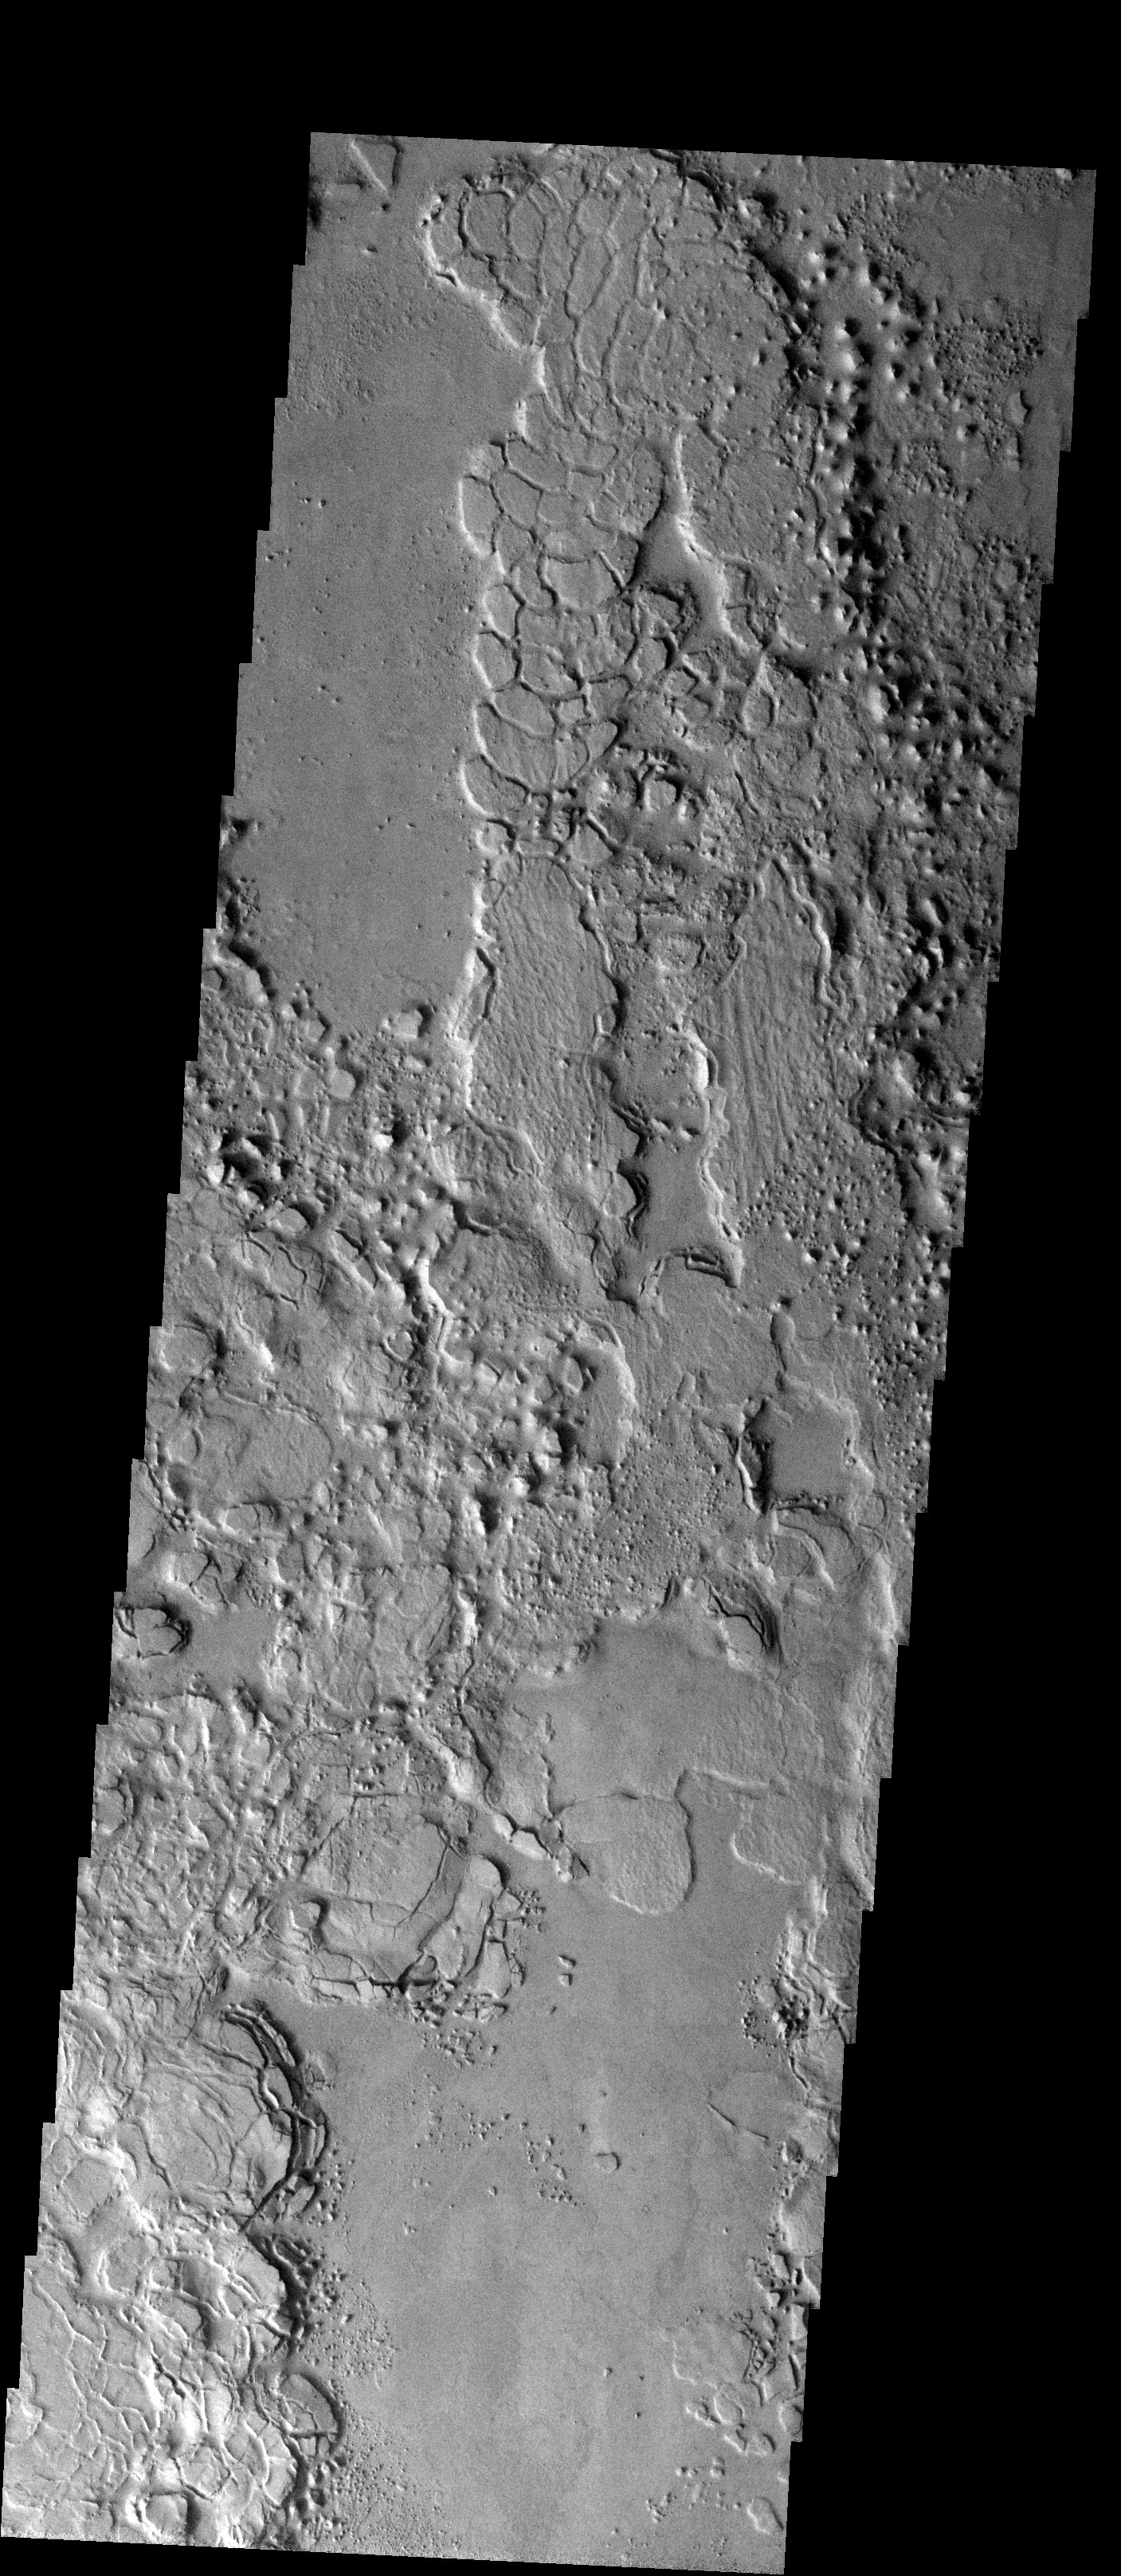

The Dichotomy Boundary

Released 19 November 2003

This image shows an example of the terrain that is present at the boundary between the southern highlands and the northern lowlands (the famous “dichotomy boundary”). This image is located on that boundary in Elysium Planitia, not too far north of Gusev Crater. The high ground appears to be eroding away, breaking into blocks that almost look like they are disintegrating.

Image information: VIS instrument. Latitude -3, Longitude 168.8 East (191.2 West). 19 meter/pixel resolution.

Note: this THEMIS visual image has not been radiometrically nor geometrically calibrated for this preliminary release. An empirical correction has been performed to remove instrumental effects. A linear shift has been applied in the cross-track and down-track direction to approximate spacecraft and planetary motion. Fully calibrated and geometrically projected images will be released through the Planetary Data System in accordance with Project policies at a later time.

NASA’s Jet Propulsion Laboratory manages the 2001 Mars Odyssey mission for NASA’s Office of Space Science, Washington, D.C. The Thermal Emission Imaging System (THEMIS) was developed by Arizona State University, Tempe, in collaboration with Raytheon Santa Barbara Remote Sensing. The THEMIS investigation is led by Dr. Philip Christensen at Arizona State University. Lockheed Martin Astronautics, Denver, is the prime contractor for the Odyssey project, and developed and built the orbiter. Mission operations are conducted jointly from Lockheed Martin and from JPL, a division of the California Institute of Technology in Pasadena.

Credit: NASA/JPL/Arizona State University